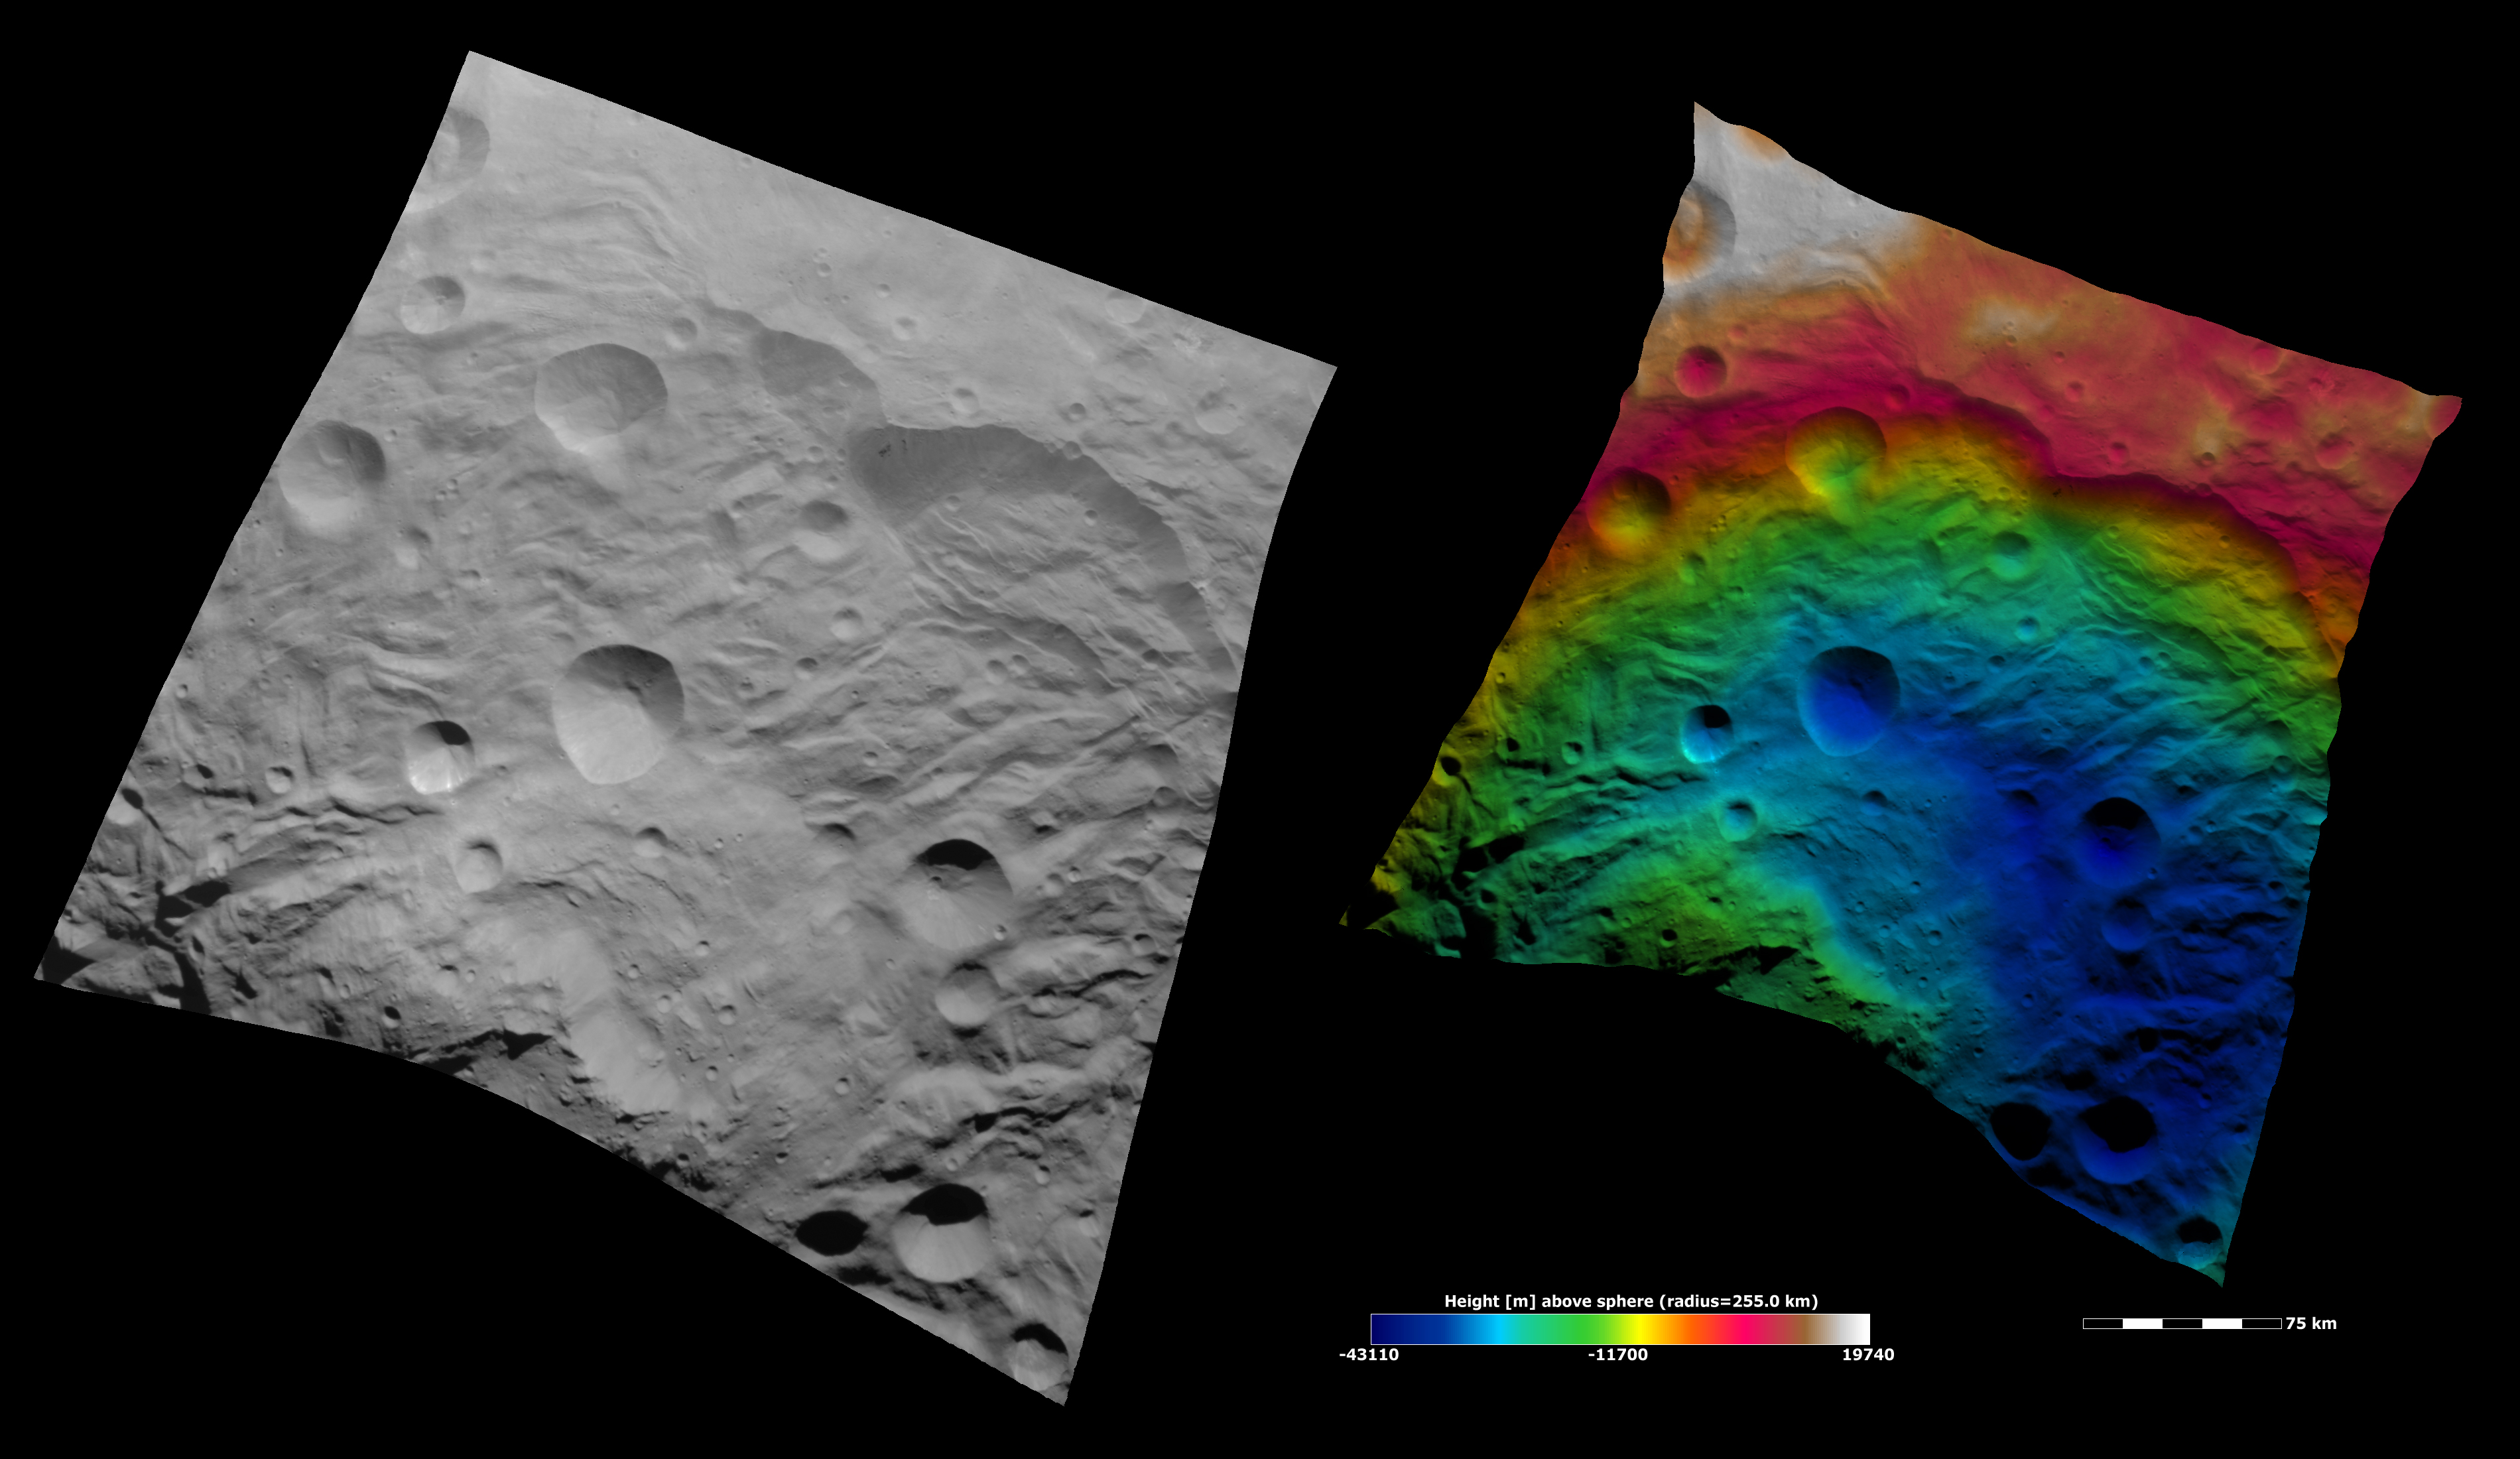

Topography of Vesta’s South Polar Region I

These Dawn FC (framing camera) images show part of the south polar basin. A large scarp (e.g. cliff) is visible in the top right of the images, grooves and hummocky (e.g. wavy/undulating) terrane are visible in the center of the images and the mountain/ central complex is visible in the bottom left of the images. The left image is an albedo image, which is taken directly through the clear filter of the FC. Such an image shows the albedo (e.g. brightness/darkness) of the surface. The right image uses the same albedo image as its base but then a color-coded height representation of the topography is overlain onto it. The various colors correspond to the height of the area that they color. For example, the white in the top left of the right image is the highest area and the blue areas in the bottom right of the image are the lowest. The scarp and surrounding area are some of the highest regions in the image. Then there is a blue colored depression in between this area and the mountain/ central complex. This is a green color which corresponds to a height in between that of the scarp area and the depression area. The topography is calculated from a set of images that were observed from different viewing directions, these are called stereo images.

NASA’s Dawn spacecraft obtained the albedo image with its framing camera on August 11th 2011. This image was taken through the camera’s clear filter. The distance to the surface of Vesta is 2740 km the image has a resolution of about 250 meters per pixel. The images are projected using a lambert-azimuthal map projection.

The Dawn mission to Vesta and Ceres is managed by NASA’s Jet Propulsion Laboratory, a division of the California Institute of Technology in Pasadena, for NASA’s Science Mission Directorate, Washington D.C. UCLA is responsible for overall Dawn mission science. Dawn’s VIR was provided by ASI, the Italian Space Agency and is managed by INAF, Italy’s National Institute for Astrophysics, in collaboration with Selex Galileo, where it was built.

Credit: NASA/JPL-Caltech/UCLA/MPS/DLR/IDA